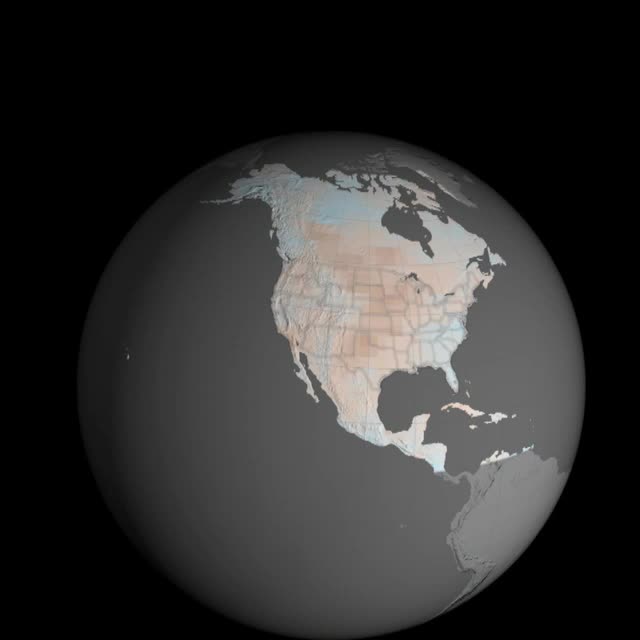

Emissions Could Dramatically Increase Risk of U.S. Megadroughts

Droughts in the U.S. Southwest and Central Plains at the end of this century could be drier and longer compared to drought conditions seen in those regions in the last 1,000 years, according to a new NASA study. The study, published Feb 12 in the journal Science Advances, is based on projections from several climate models, including one sponsored by NASA. The research found the risk of severe droughts in those regions would increase if human-produced greenhouse gas emissions continue to increase. "Natural droughts like the 1930s Dust Bowl and the current drought in the Southwest have historically lasted maybe a decade or a little less," said Ben Cook, climate scientist at NASA's Goddard Institute for Space Studies and the Lamont-Doherty Earth Observatory at Columbia University in New York City, and lead author of the study. "What these results are saying is we're going to get a drought similar to those events, but it is probably going to last at least 30 to 35 years."

Credit: NASA’s Goddard Space Flight Center